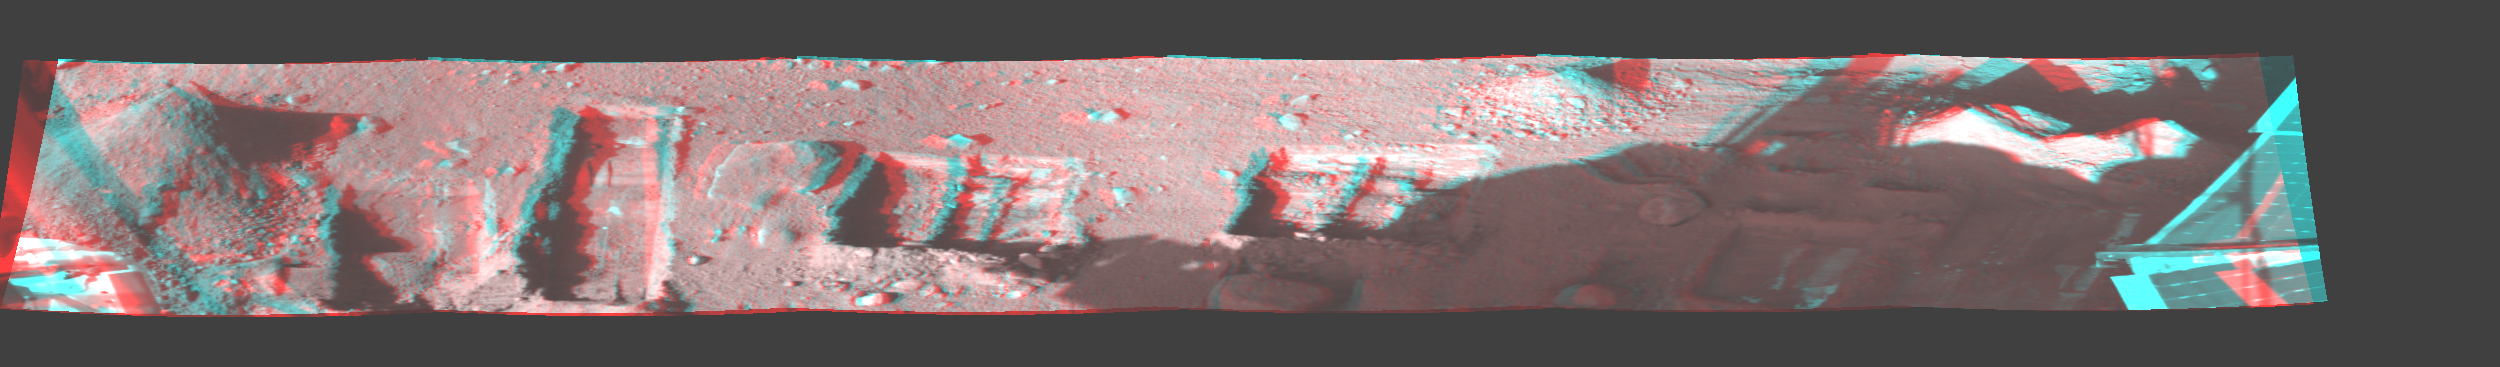

Phoenix Trenches

This image is a stereo, panoramic view of various trenches dug by NASA’s Phoenix Mars Lander. The images that make up this panorama were taken by Phoenix’s Surface Stereo Imager at about 4 p.m., local solar time at the landing site, on the 131st, Martian day, or sol, of the mission (Oct. 7, 2008).

In figure 1, the trenches are labeled in orange and other features are labeled in blue. Figures 2 and 3 are the left- and right-eye members of a stereo pair.

For scale, the “Pet Donkey” trench just to the right of center is approximately 38 centimeters (15 inches) long and 31 to 34 centimeters (12 to 13 inches) wide. In addition, the rock in front of it, “Headless,” is about 11.5 by 8.5 centimeters (4.5 by 3.3 inches), and about 5 centimeters (2 inches) tall.

The Phoenix Mission is led by the University of Arizona, Tucson, on behalf of NASA. Project management of the mission is by NASA’s Jet Propulsion Laboratory, Pasadena, Calif. Spacecraft development is by Lockheed Martin Space Systems, Denver.

Photojournal Note: As planned, the Phoenix lander, which landed May 25, 2008 23:53 UTC, ended communications in November 2008, about six months after landing, when its solar panels ceased operating in the dark Martian winter.

Credit: NASA/JPL-Caltech/University of Arizona/Texas A&M University